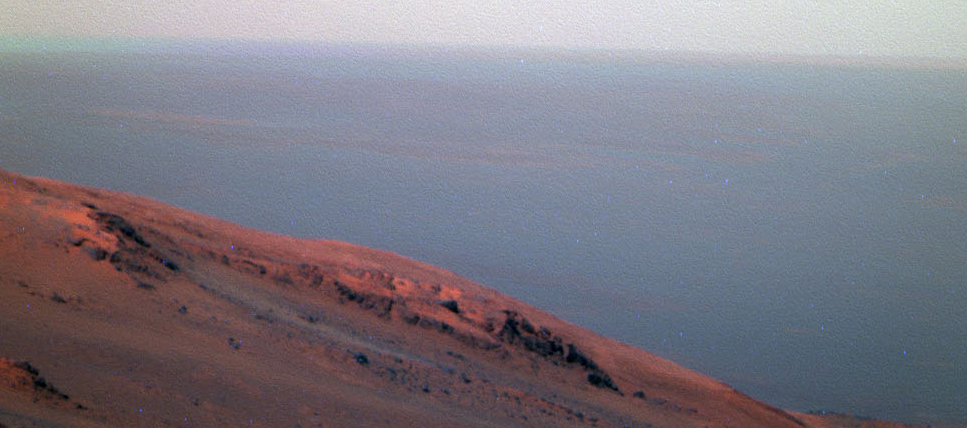

Active Lifting During Martian Dust Storm

Figure 1

This false-color scene from the panoramic camera (Pancam) on NASA’s Mars Exploration Rover Opportunity documents movement of dust as a regional dust storm approached the rover’s location on Feb. 24, 2017, during the 4,653rd Martian day, or sol, of the rover’s work on Mars.

Key to detecting the movement is that Pancam color images are combinations of different images taken a short time apart through different color filters. Note that along the horizon, the left portion of the image has a bluish band (with label and arrow in Figure 1). The component image admitting blue light was taken about 150 seconds after the component image admitting red light. A layer of dust-carrying wind hadn’t reached this location by the earlier exposure, but had by the later one. A clearer example of this color clue to changing location can be compared at PIA12121, a 2009 view of a dust devil from the Pancam on NASA’s Mars Exploration Rover Spirit.

This Sol 4653 Opportunity view is toward the north from the rover’s location on the western rim of Endeavour Crater in the Meridiani Planum region of Mars.

JPL manages the Mars Exploration Rover Project for NASA’s Science Mission Directorate in Washington.

Credit: NASA/JPL-Caltech/Cornell/ASU